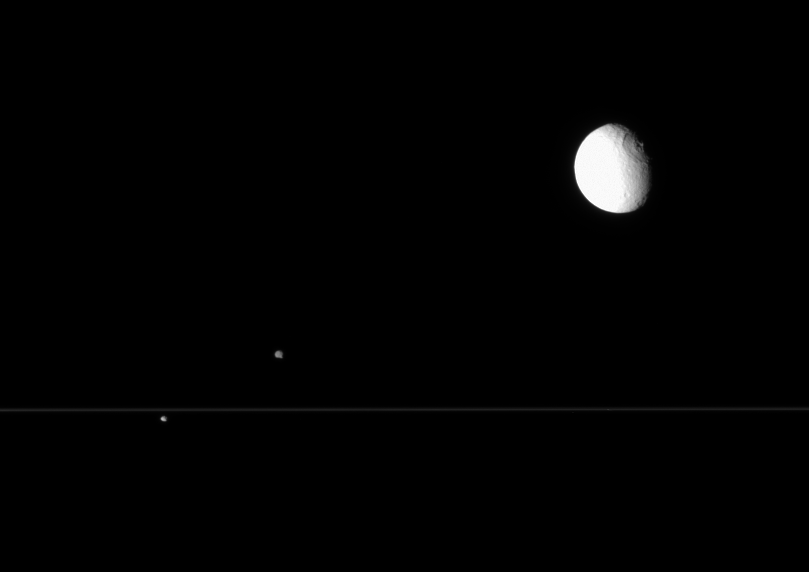

Cassini Scores a Triple

The Cassini spacecraft’s views from edge-on with the rings are perfect for capturing multiple Saturnian moons grouped closely.

Here Tethys (1,071 kilometers, or 665 miles across), with its enormous crater Odysseus, is partly overexposed near upper right. At left, Epimetheus (116 kilometers, or 72 miles across) hovers above the rings, while Pandora (84 kilometers, or 52 miles across) hangs below.

The image was taken in visible light with the Cassini spacecraft narrow-angle camera on July 2, 2007 at a distance of approximately 2.2 million kilometers (1.4 million miles) from Saturn. Image scale is 12 kilometers (7 miles) per pixel on Tethys, 13 kilometers (8 miles) per pixel on Pandora, and 14 kilometers (9 miles) per pixel on Epimetheus.

The Cassini-Huygens mission is a cooperative project of NASA, the European Space Agency and the Italian Space Agency. The Jet Propulsion Laboratory, a division of the California Institute of Technology in Pasadena, manages the mission for NASA’s Science Mission Directorate, Washington, D.C. The Cassini orbiter and its two onboard cameras were designed, developed and assembled at JPL. The imaging operations center is based at the Space Science Institute in Boulder, Colo.

Credit: NASA/JPL/Space Science Institute